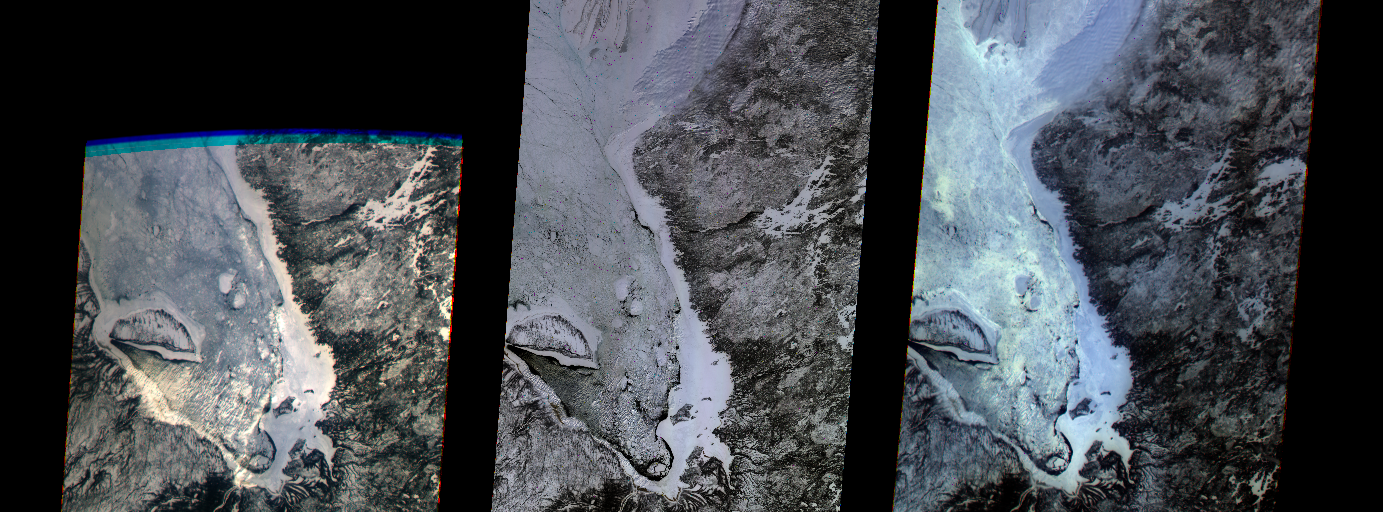

MISR’s First Views of James Bay, Canada

The first images taken by NASA’s Multi-angle Imaging SpectroRadiometer (MISR) on February 24, 2000, show the winter landscape of James Bay, Ontario, Canada from three of the instrument’s nine cameras. The image at left captures the opening of MISR’s cover and was recorded by the most oblique forward-viewing camera, which images the Earth at 70 degrees relative to a vertical plane. Several islands, including the crescent-shaped Akimiski Island, are visible in the frozen bay. The center image was acquired a few minutes later by the “nadir” camera, which looks straight down. The image on the right was taken seven minutes after the first image from the most oblique, aftward-viewing camera.

“These first pictures illustrate many of MISR’s new and unique capabilities,” said Dr. David J. Diner, MISR principal investigator of NASA’s Jet Propulsion Laboratory, Pasadena, CA. “The instrument, operations system, and science data processing software are performing extremely well and the quality of the images, particularly at the very challenging oblique angles, is outstanding.”

An increased blue tint at the oblique angles is the result of scattering of light in the atmosphere. Contrast reversals and other color and brightness variations from one angle to another are also apparent, and are most likely due to varied surface geometries and textures. Observing such changes in image content and detail from space over a wide range of angles, almost simultaneously, is a novel approach for characterizing surface, atmospheric, and cloud characteristics. The MISR data will continue to provide unprecedented details about Earth’s climate over the next six years. Capturing long, ribbon-like images, 400 kilometers (250 miles) wide, MISR can detect objects as small as 275 meters (900 feet) in diameter.

The MISR instrument is managed by NASA’s Jet Propulsion Laboratory for NASA’s Office of Earth Science, Washington, DC. MISR is flying on the Terra satellite, which is managed by NASA’s Goddard Space Flight Center, Greenbelt, MD.

Credit: NASA/Goddard/JPL